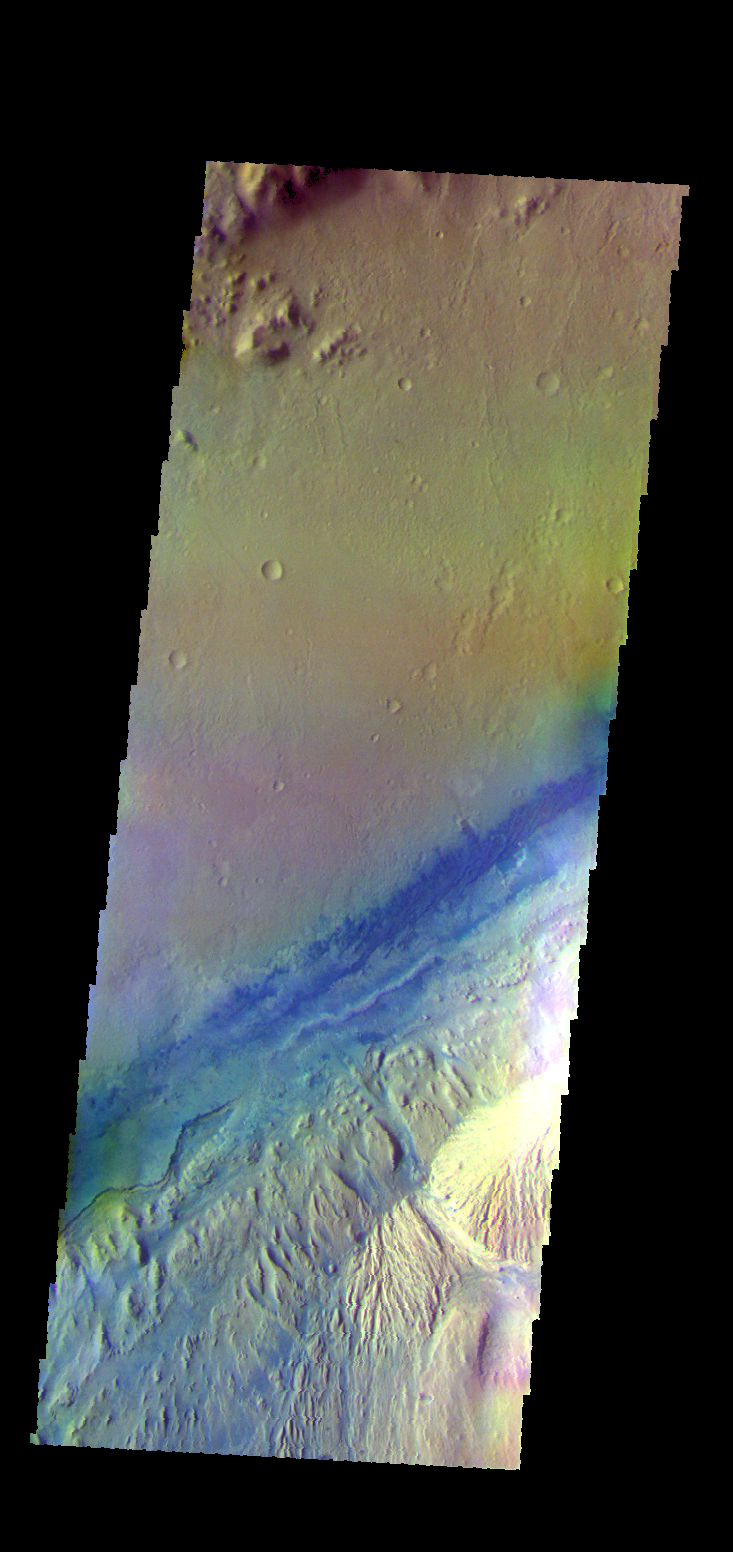

Gale Crater – False Color

The THEMIS VIS camera contains 5 filters. The data from different filters can be combined in multiple ways to create a false color image. These false color images may reveal subtle variations of the surface not easily identified in a single band image. Today’s false color image shows part of Gale Crater, the home of Curiosity Rover.

Credit: NASA/JPL-Caltech/ASU